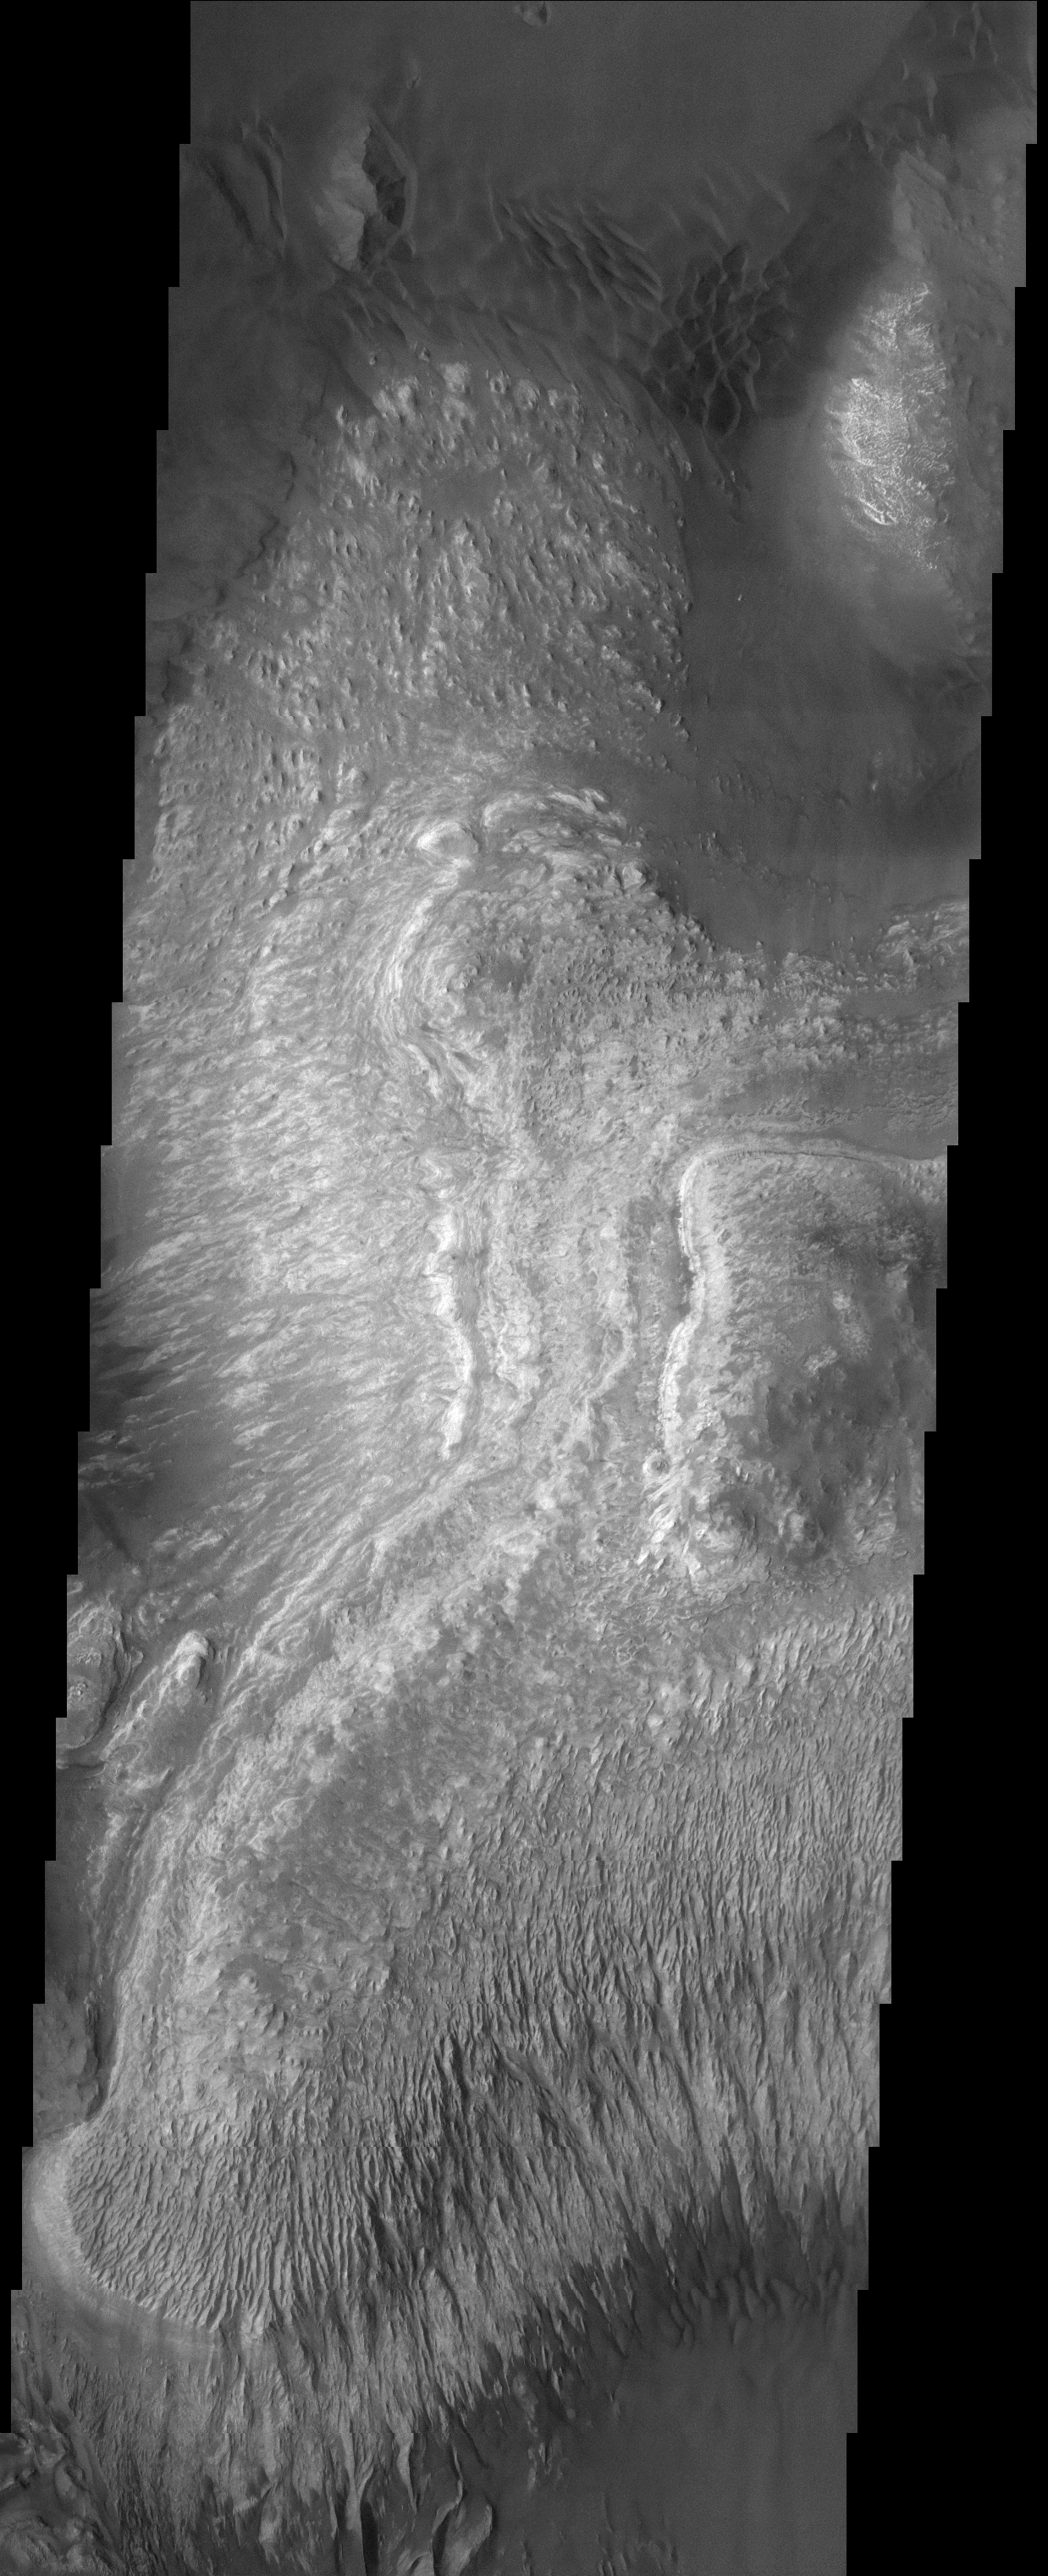

Layered Deposits on the floor of Ganges Chasma

(Released 29 March 2002)
The Science
The Story These layered deposits are located on the floor of a large canyon called Ganges Chasma which is a part of the Valles Marineris. Dramatic layering can be seen throughout the deposit. Different styles of erosion are manifest in these different layers and at different locations within the layered material. For example, the southern portion of these deposits have a pronounced fluting, whereas in other areas the same layers are more intact. Relatively dark dunes and sand sheets can be observed surrounding the relatively brighter layered material in the upper right and lower portions of the image. Darker material also appears to mantle select areas of the layered deposits. The formation of the dunes is influenced by topography; this influence is best illustrated in the upper left of the image where a small hillock has interfered with the local wind flow. Impact craters of all sizes are noticeably absent in this image, indicating a relatively young age for this surface. This image is approximately 22 km wide and 60 km in length; north is toward the top.

The Story
If this wonderfully textured landform were on Earth, it would have to be designated as a “national park,” much like the popular canyon parklands of the American Southwest. Look for the oblong plateau at the center right of this image, and see how the terrain descends from it on all sides. The southerly canyon wall (bottom third of the image) displays a visually beautiful canyon slope, with descending erosional flutes that cut pathways through the differently hued rock and mineral layers. While the northern side of the plateau might not look as dramatic, don’t miss the dark-colored sand dunes that lie at the base of the canyon. Why did they form in just that place? To find out, look for the small hillock in the top left of the image that has interfered with the wind’s flow, causing the ripply dunes to form. With so many interesting and physically stunning features, this spot will no doubt attract eager Mars tourists some day far in the future.

Credit: NASA/JPL/Arizona State University